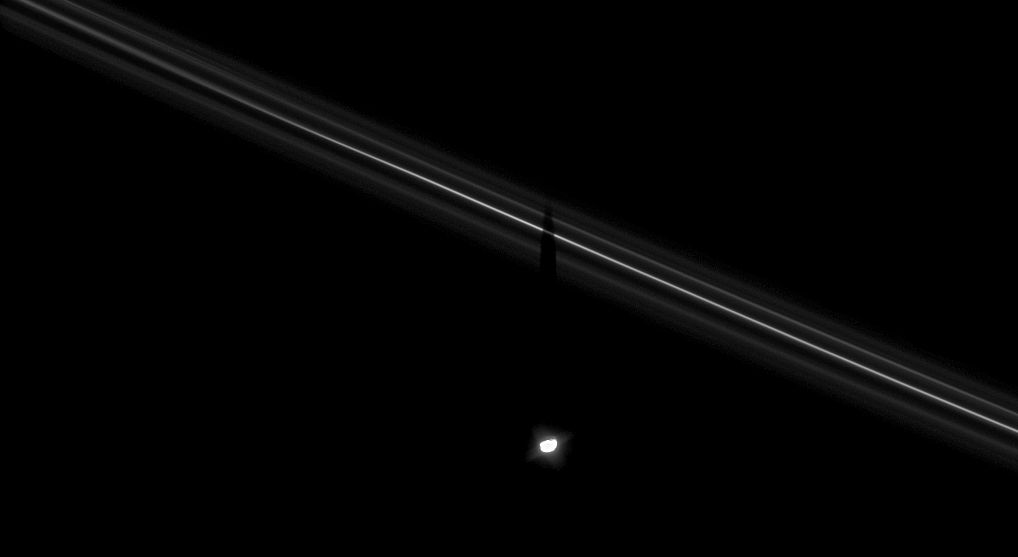

Pandora’s Shadow

Saturn’s moon Pandora casts its shadow upon the F ring. Moon shadows upon the rings will become an increasingly common sight for Cassini as equinox approaches and the Sun moves northward through the ringplane.

This observation was optimized to show faint details in the F ring, leaving Pandora (81 kilometers, 50 miles across at its widest point) overexposed.

The view looks toward the unilluminated side of the rings from about 37 degrees above the ringplane. The image was taken in visible light with the Cassini spacecraft narrow-angle camera on Aug. 17, 2008. The view was acquired at a distance of approximately 864,000 kilometers (537,000 miles) from Pandora and at a Sun-Pandora-spacecraft, or phase, angle of 48 degrees. Image scale is 5 kilometers (3 miles) per pixel.

The Cassini-Huygens mission is a cooperative project of NASA, the European Space Agency and the Italian Space Agency. The Jet Propulsion Laboratory, a division of the California Institute of Technology in Pasadena, manages the mission for NASA’s Science Mission Directorate, Washington, D.C. The Cassini orbiter and its two onboard cameras were designed, developed and assembled at JPL. The imaging operations center is based at the Space Science Institute in Boulder, Colo.

Credit: NASA/JPL/Space Science Institute